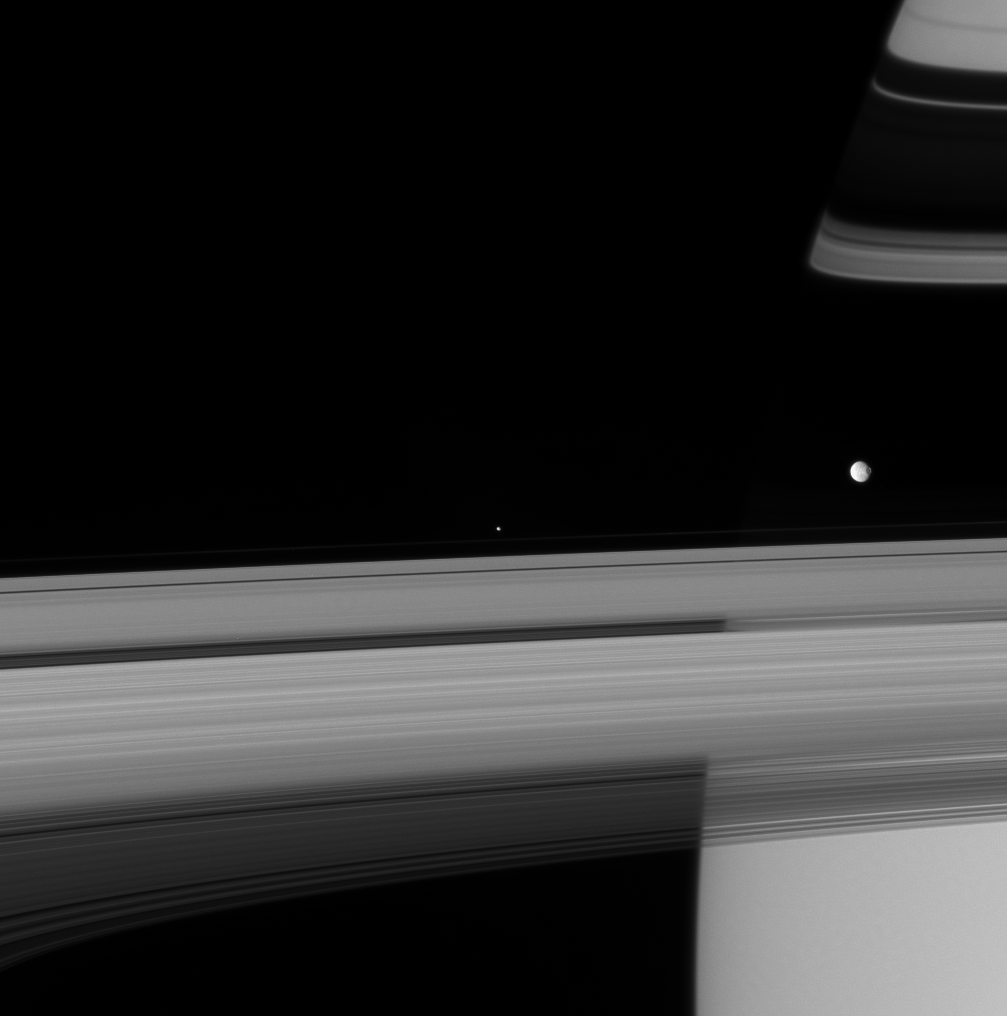

Saturn’s Confidants

Two of Saturn’s icy attendants race past on their circuit of the ringed beauty.

Mimas (397 kilometers, or 247 miles across), with its prominent crater Herschel, is seen at right. The shepherd moon Pandora (84 kilometers, or 52 miles across) cruises along at center, just beyond Saturn’s F ring. Orbiting nearly 44,000 kilometers (27,500 miles) closer to Saturn than its more distant neighbor, the swifter Pandora is about to overtake Mimas.

This view looks toward the sunlit side of the rings from about 4 degrees below the ringplane. Shadows cast by the rings adorn the northern hemisphere.

The image was taken in visible light with the Cassini spacecraft narrow-angle camera on Sept. 8, 2007. The view was acquired at a distance of approximately 3.1 million kilometers (1.9 million miles) from the two moons. Image scale is about 18 kilometers (11 miles) per pixel on both bodies.

The Cassini-Huygens mission is a cooperative project of NASA, the European Space Agency and the Italian Space Agency. The Jet Propulsion Laboratory, a division of the California Institute of Technology in Pasadena, manages the mission for NASA’s Science Mission Directorate, Washington, D.C. The Cassini orbiter and its two onboard cameras were designed, developed and assembled at JPL. The imaging operations center is based at the Space Science Institute in Boulder, Colo.

Credit: NASA/JPL/Space Science Institute